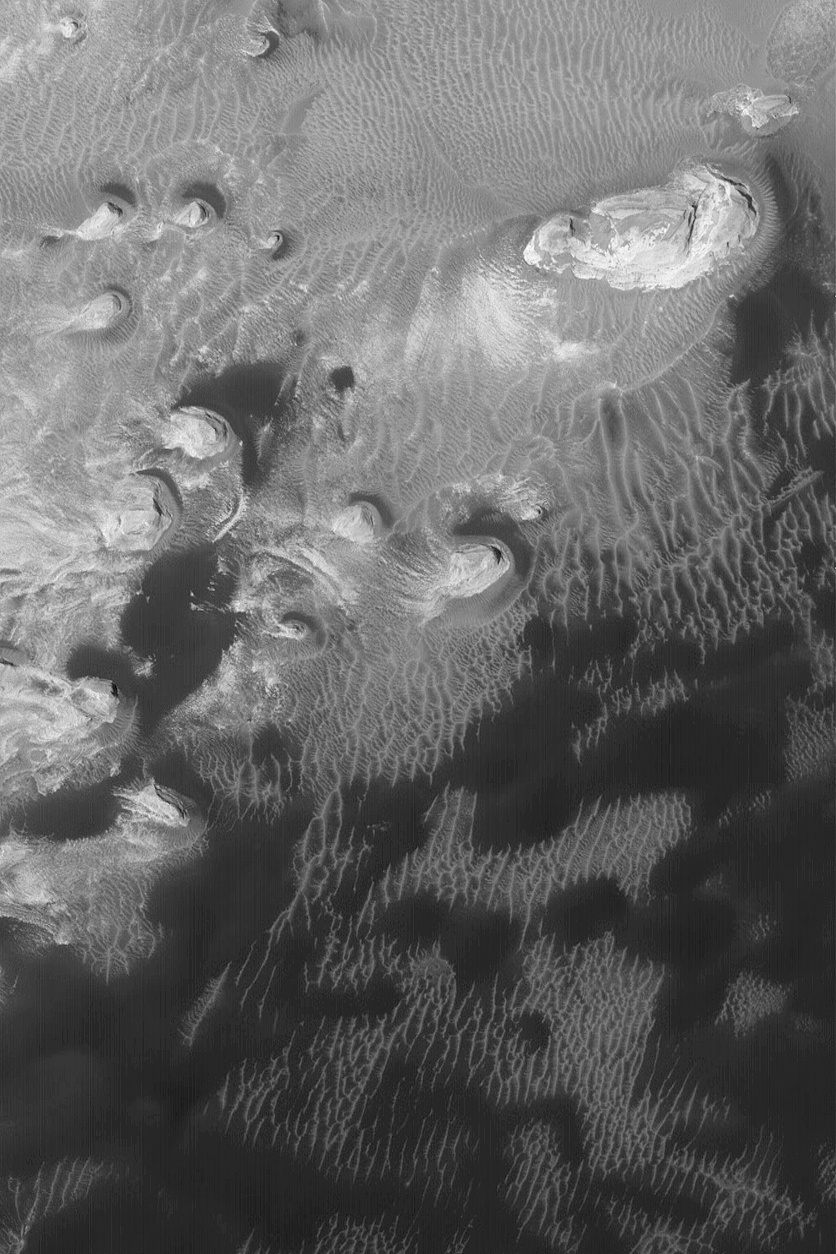

Sedimentary Rocks and Dunes

25 November 2004
This Mars Global Surveyor (MGS) Mars Orbiter Camera (MOC) image shows buttes composed of light-toned, sedimentary rock exposed by erosion within a crater occurring immediately west of Schiaparelli Basin near 4.0°S, 347.9°W. Surrounding these buttes is a field of dark sand dunes and lighter-toned, very large windblown ripples. The sedimentary rocks might indicate that the crater interior was once the site of a lake. The image covers an area about 3 km (1.9 mi) wide. Sunlight illuminates the scene from the lower left.

Credit: NASA/JPL/Malin Space Science Systems